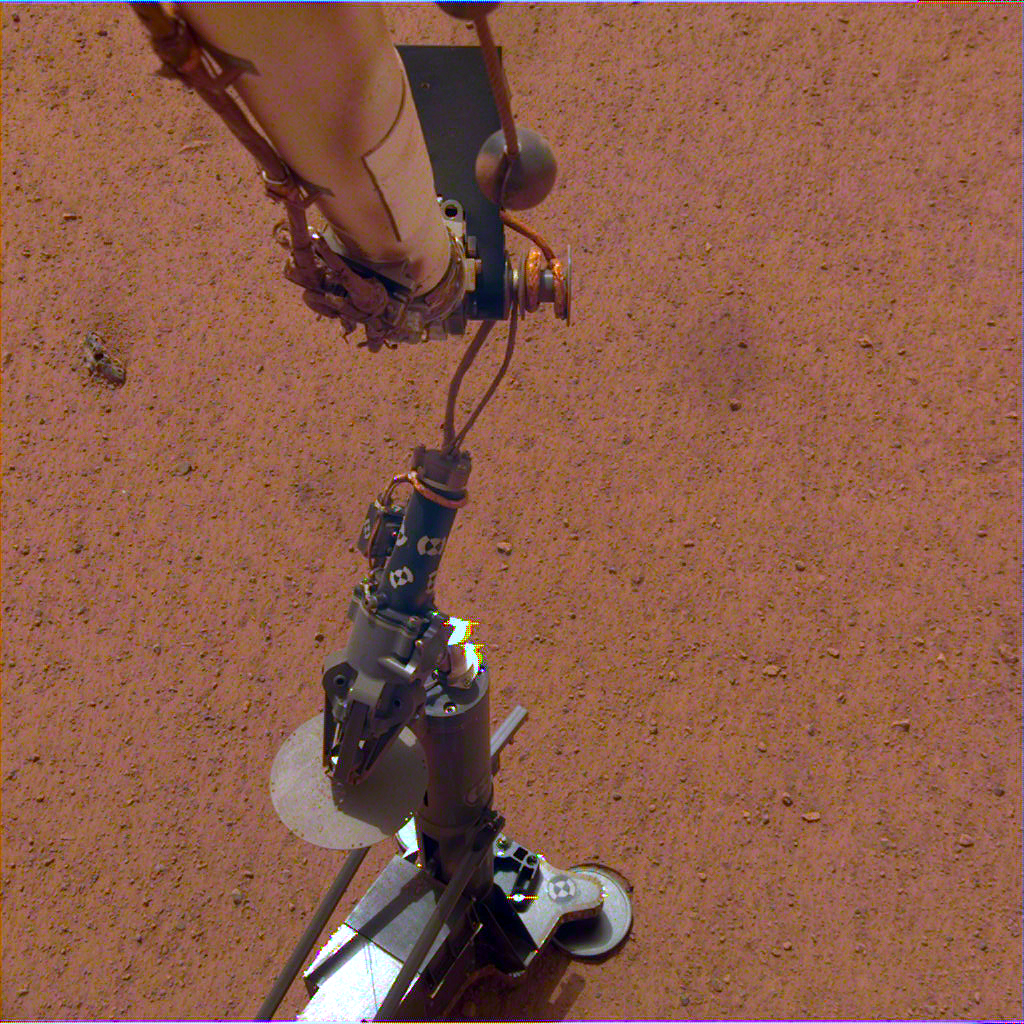

HP3 on the Martian Surface

NASA’s InSight lander set its heat probe, called the Heat and Physical Properties Package (HP3), on the Martian surface on Feb. 12, 2019.

JPL manages InSight for NASA’s Science Mission Directorate. InSight is part of NASA’s Discovery Program, managed by the agency’s Marshall Space Flight Center in Huntsville, Alabama. Lockheed Martin Space in Denver built the InSight spacecraft, including its cruise stage and lander, and supports spacecraft operations for the mission.

A number of European partners, including France’s Centre National d’Études Spatiales (CNES) and the German Aerospace Center (DLR), are supporting the InSight mission. CNES and the Institut de Physique du Globe de Paris (IPGP) provided the Seismic Experiment for Interior Structure (SEIS) instrument, with significant contributions from the Max Planck Institute for Solar System Research (MPS) in Germany, the Swiss Institute of Technology (ETH) in Switzerland, Imperial College and Oxford University in the United Kingdom, and JPL. DLR provided the Heat Flow and Physical Properties Package (HP3) instrument, with significant contributions from the Space Research Center (CBK) of the Polish Academy of Sciences and Astronika in Poland. Spain’s Centro de Astrobiología (CAB) supplied the wind sensors.

Credit: NASA/JPL-Caltech/DLR